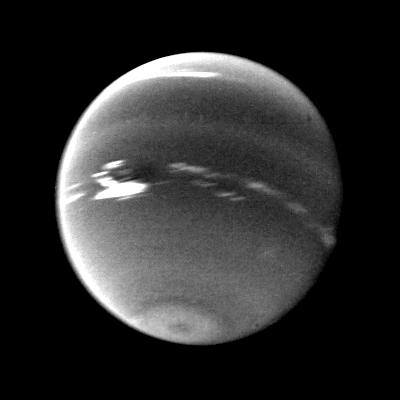

Neptune Clouds on the Dark Spot

This photo was taken by Voyager 2’s wide-angle camera. Light at methane wavelengths is mostly absorbed in the deeper atmosphere. The bright, white feature is a high-altitude cloud just south of the Great Dark Spot. Other, smaller clouds associated with the Great Dark Spot are white, and are also at high altitudes. The Voyager Mission is conducted by JPL for NASA’s Office of Space Science and Applications.

Credit: NASA/JPL